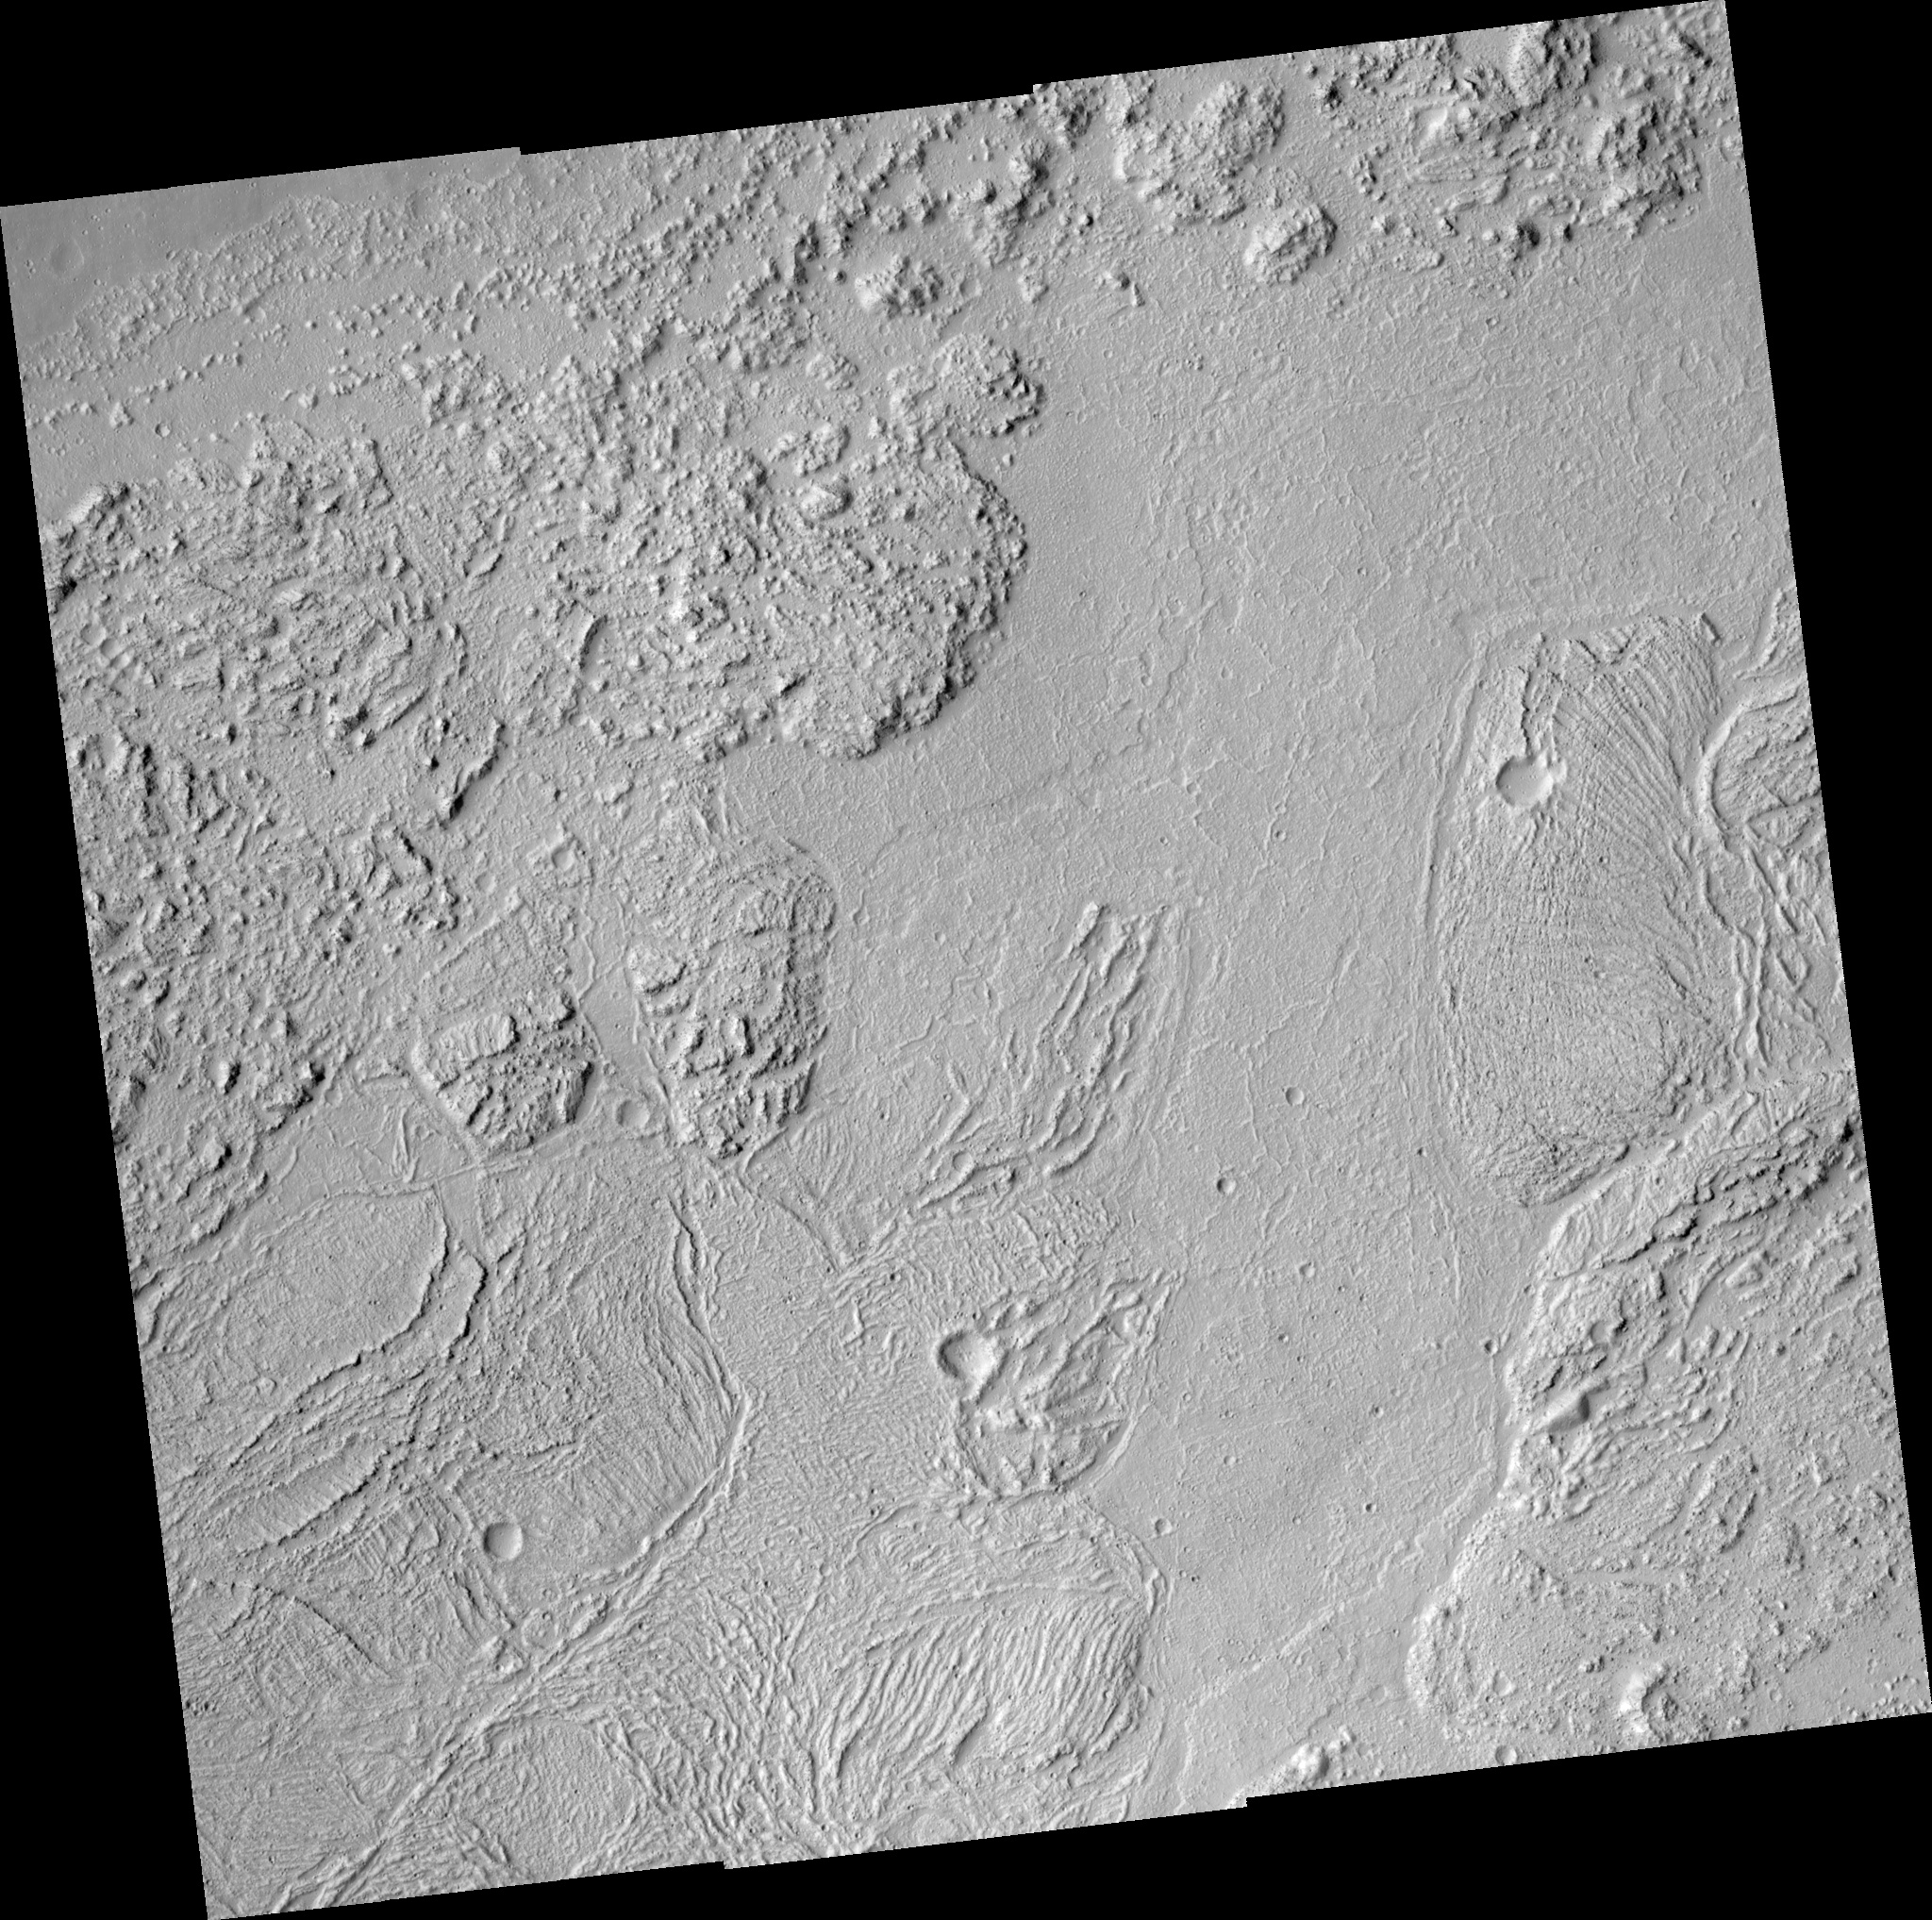

Floor of Kasei Valles

This HiRISE image shows a wonderfully complex surface on the floor of this ancient flood-carved canyon. In this area, the water flowed from the west to the east. However, the floor does not show the kinds of landforms scientist expect from flood erosion. Instead, the floor of the valley has been covered, sometime after the flood, by some kind of flow with giant ridged plates. Some of the plates are more than a kilometer (0.6 miles) across. The ridges appear to have formed when the solid crust on the flow was crumpled during flow. The plates are pieces of the crust that had rafted apart. Very large lava flows can produce this kind of surface, but ice and frozen mud are also capable of forming similar features.

Image PSP_001456_2010 was taken by the High Resolution Imaging Science Experiment (HiRISE) camera onboard the Mars Reconnaissance Orbiter spacecraft on November 17, 2006. The complete image is centered at 20.7 degrees latitude, 287.2 degrees East longitude. The range to the target site was 280.3 km (175.2 miles). At this distance the image scale ranges from 28.0 cm/pixel (with 1 x 1 binning) to 56.1 cm/pixel (with 2 x 2 binning). The image shown here has been map-projected to 25 cm/pixel and north is up. The image was taken at a local Mars time of 3:27 PM and the scene is illuminated from the west with a solar incidence angle of 49 degrees, thus the sun was about 41 degrees above the horizon. At a solar longitude of 136.9 degrees, the season on Mars is Northern Summer.

NASA’s Jet Propulsion Laboratory, a division of the California Institute of Technology in Pasadena, manages the Mars Reconnaissance Orbiter for NASA’s Science Mission Directorate, Washington. Lockheed Martin Space Systems, Denver, is the prime contractor for the project and built the spacecraft. The High Resolution Imaging Science Experiment is operated by the University of Arizona, Tucson, and the instrument was built by Ball Aerospace and Technology Corp., Boulder, Colo.

Credit: NASA/JPL/Univ. of Arizona